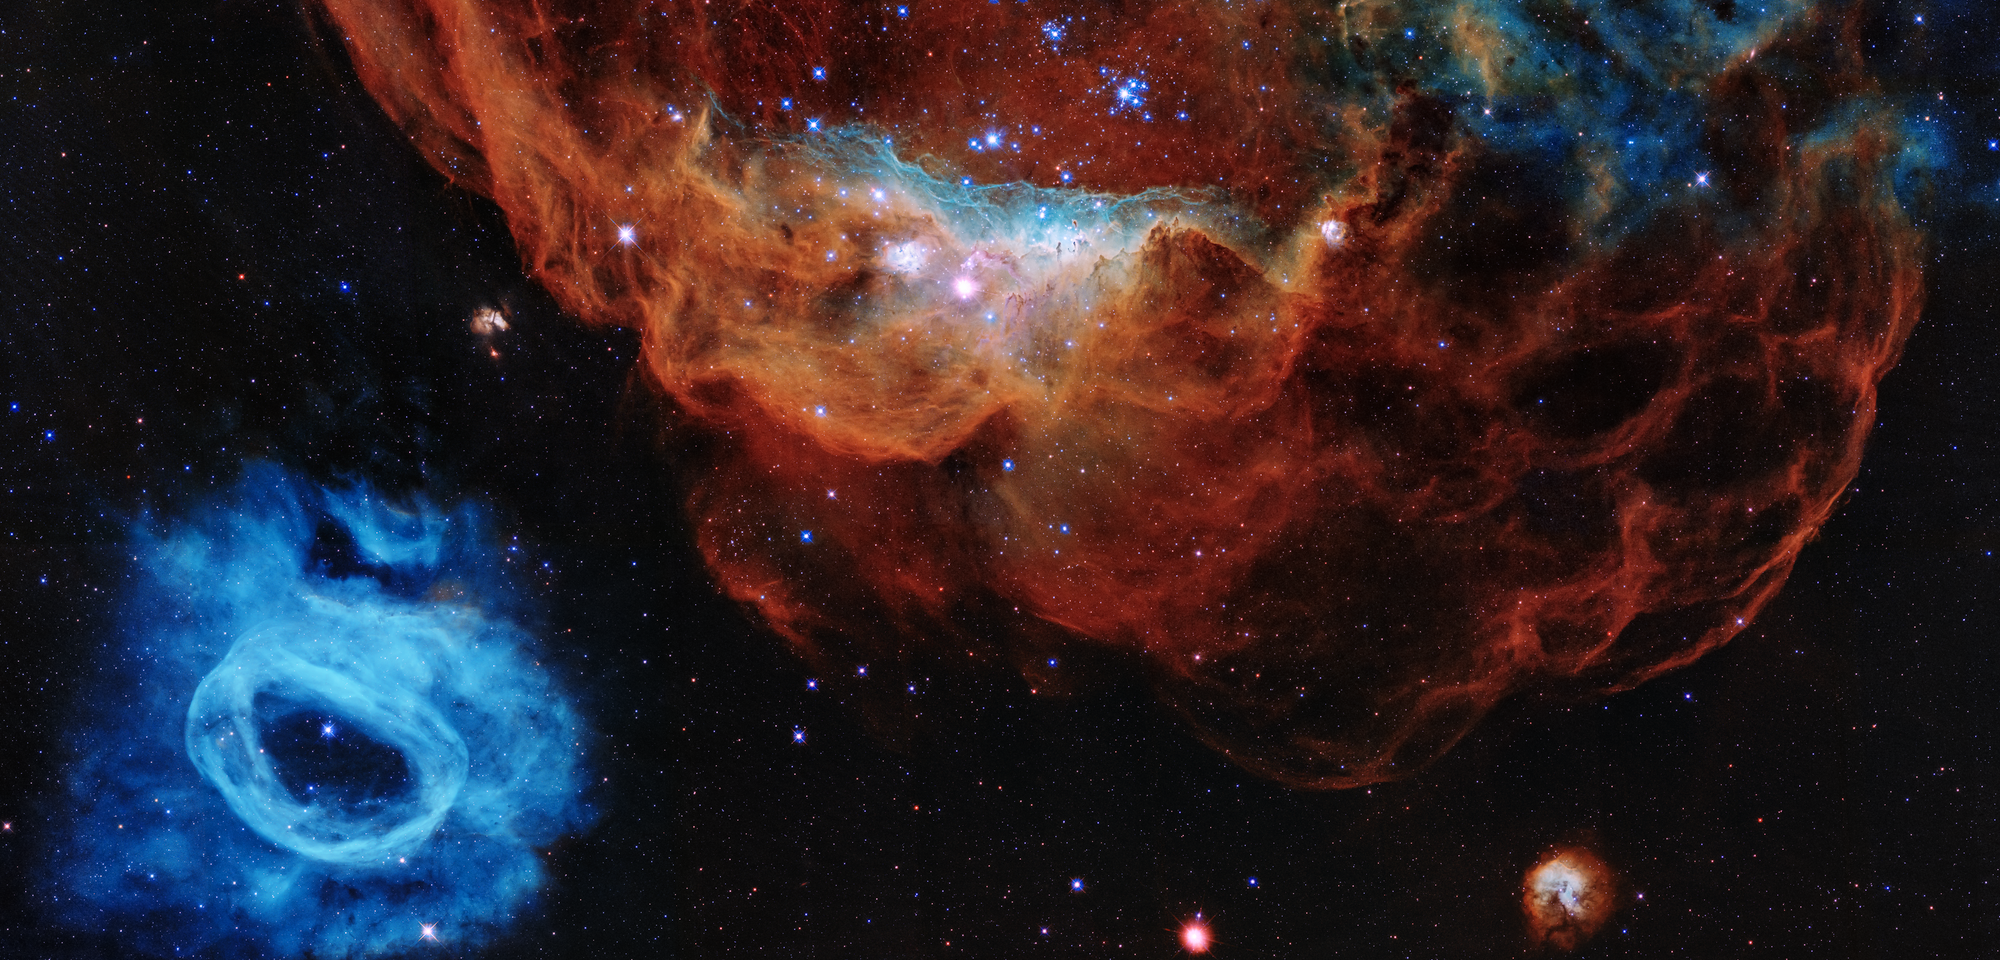

Cosmic Reef (STScI Gallery Image)

Hubble Reveals a Tapestry of Blazing Starbirth

This Hubble image shows how young, energetic, massive stars illuminate and sculpt their birthplace with powerful winds and searing ultraviolet radiation.

In this Hubble portrait, the giant red nebula (NGC 2014) and its smaller blue neighbor (NGC 2020) are part of a vast star-forming region in the Large Magellanic Cloud, a satellite galaxy of the Milky Way, located 163,000 light-years away. The image is nicknamed the "Cosmic Reef," because the nebulas resemble an undersea world.

The sparkling centerpiece of NGC 2014 is a grouping of bright, hefty stars, each 10 to 20 times more massive than our Sun. The stars' ultraviolet radiation heats the surrounding dense gas. The massive stars also unleash fierce winds of charged particles that blast away lower-density gas, forming the bubble-like structures seen on the right, which resemble coral. The stars' powerful stellar winds are pushing gas and dust to the denser left side of the nebula, where it is piling up, creating a series of dark ridges bathed in starlight. The blue areas in NGC 2014 reveal the glow of oxygen, heated to nearly 20,000 degrees Fahrenheit by the blast of ultraviolet light. The cooler, red gas indicates the presence of hydrogen and nitrogen.

By contrast, the seemingly isolated blue nebula at lower left (NGC 2020) has been created by a solitary mammoth star 200,000 times brighter than our Sun. The blue gas was ejected by the star through a series of eruptive events during which it lost part of its outer envelope of material.

The image, taken by Hubble's Wide Field Camera 3, commemorates the Earth-orbiting observatory's 30 years in space.

Hubble Trivia

Launched on April 24, 1990, NASA's Hubble Space Telescope has made more than 1.4 million observations of nearly 47,000 celestial objects. More than 900,000 observations were taken with imaging instruments.

In its 30-year lifetime the telescope has racked up more than 175,000 trips around our planet, totaling about 4.4 billion miles.

Hubble observations have produced nearly 164 terabytes of data, which are available for present and future generations of researchers.

Astronomers using Hubble data have published more than 17,000 scientific papers, with more than 1,000 of those papers published in 2019.

Credit: NASA, ESA and STScI